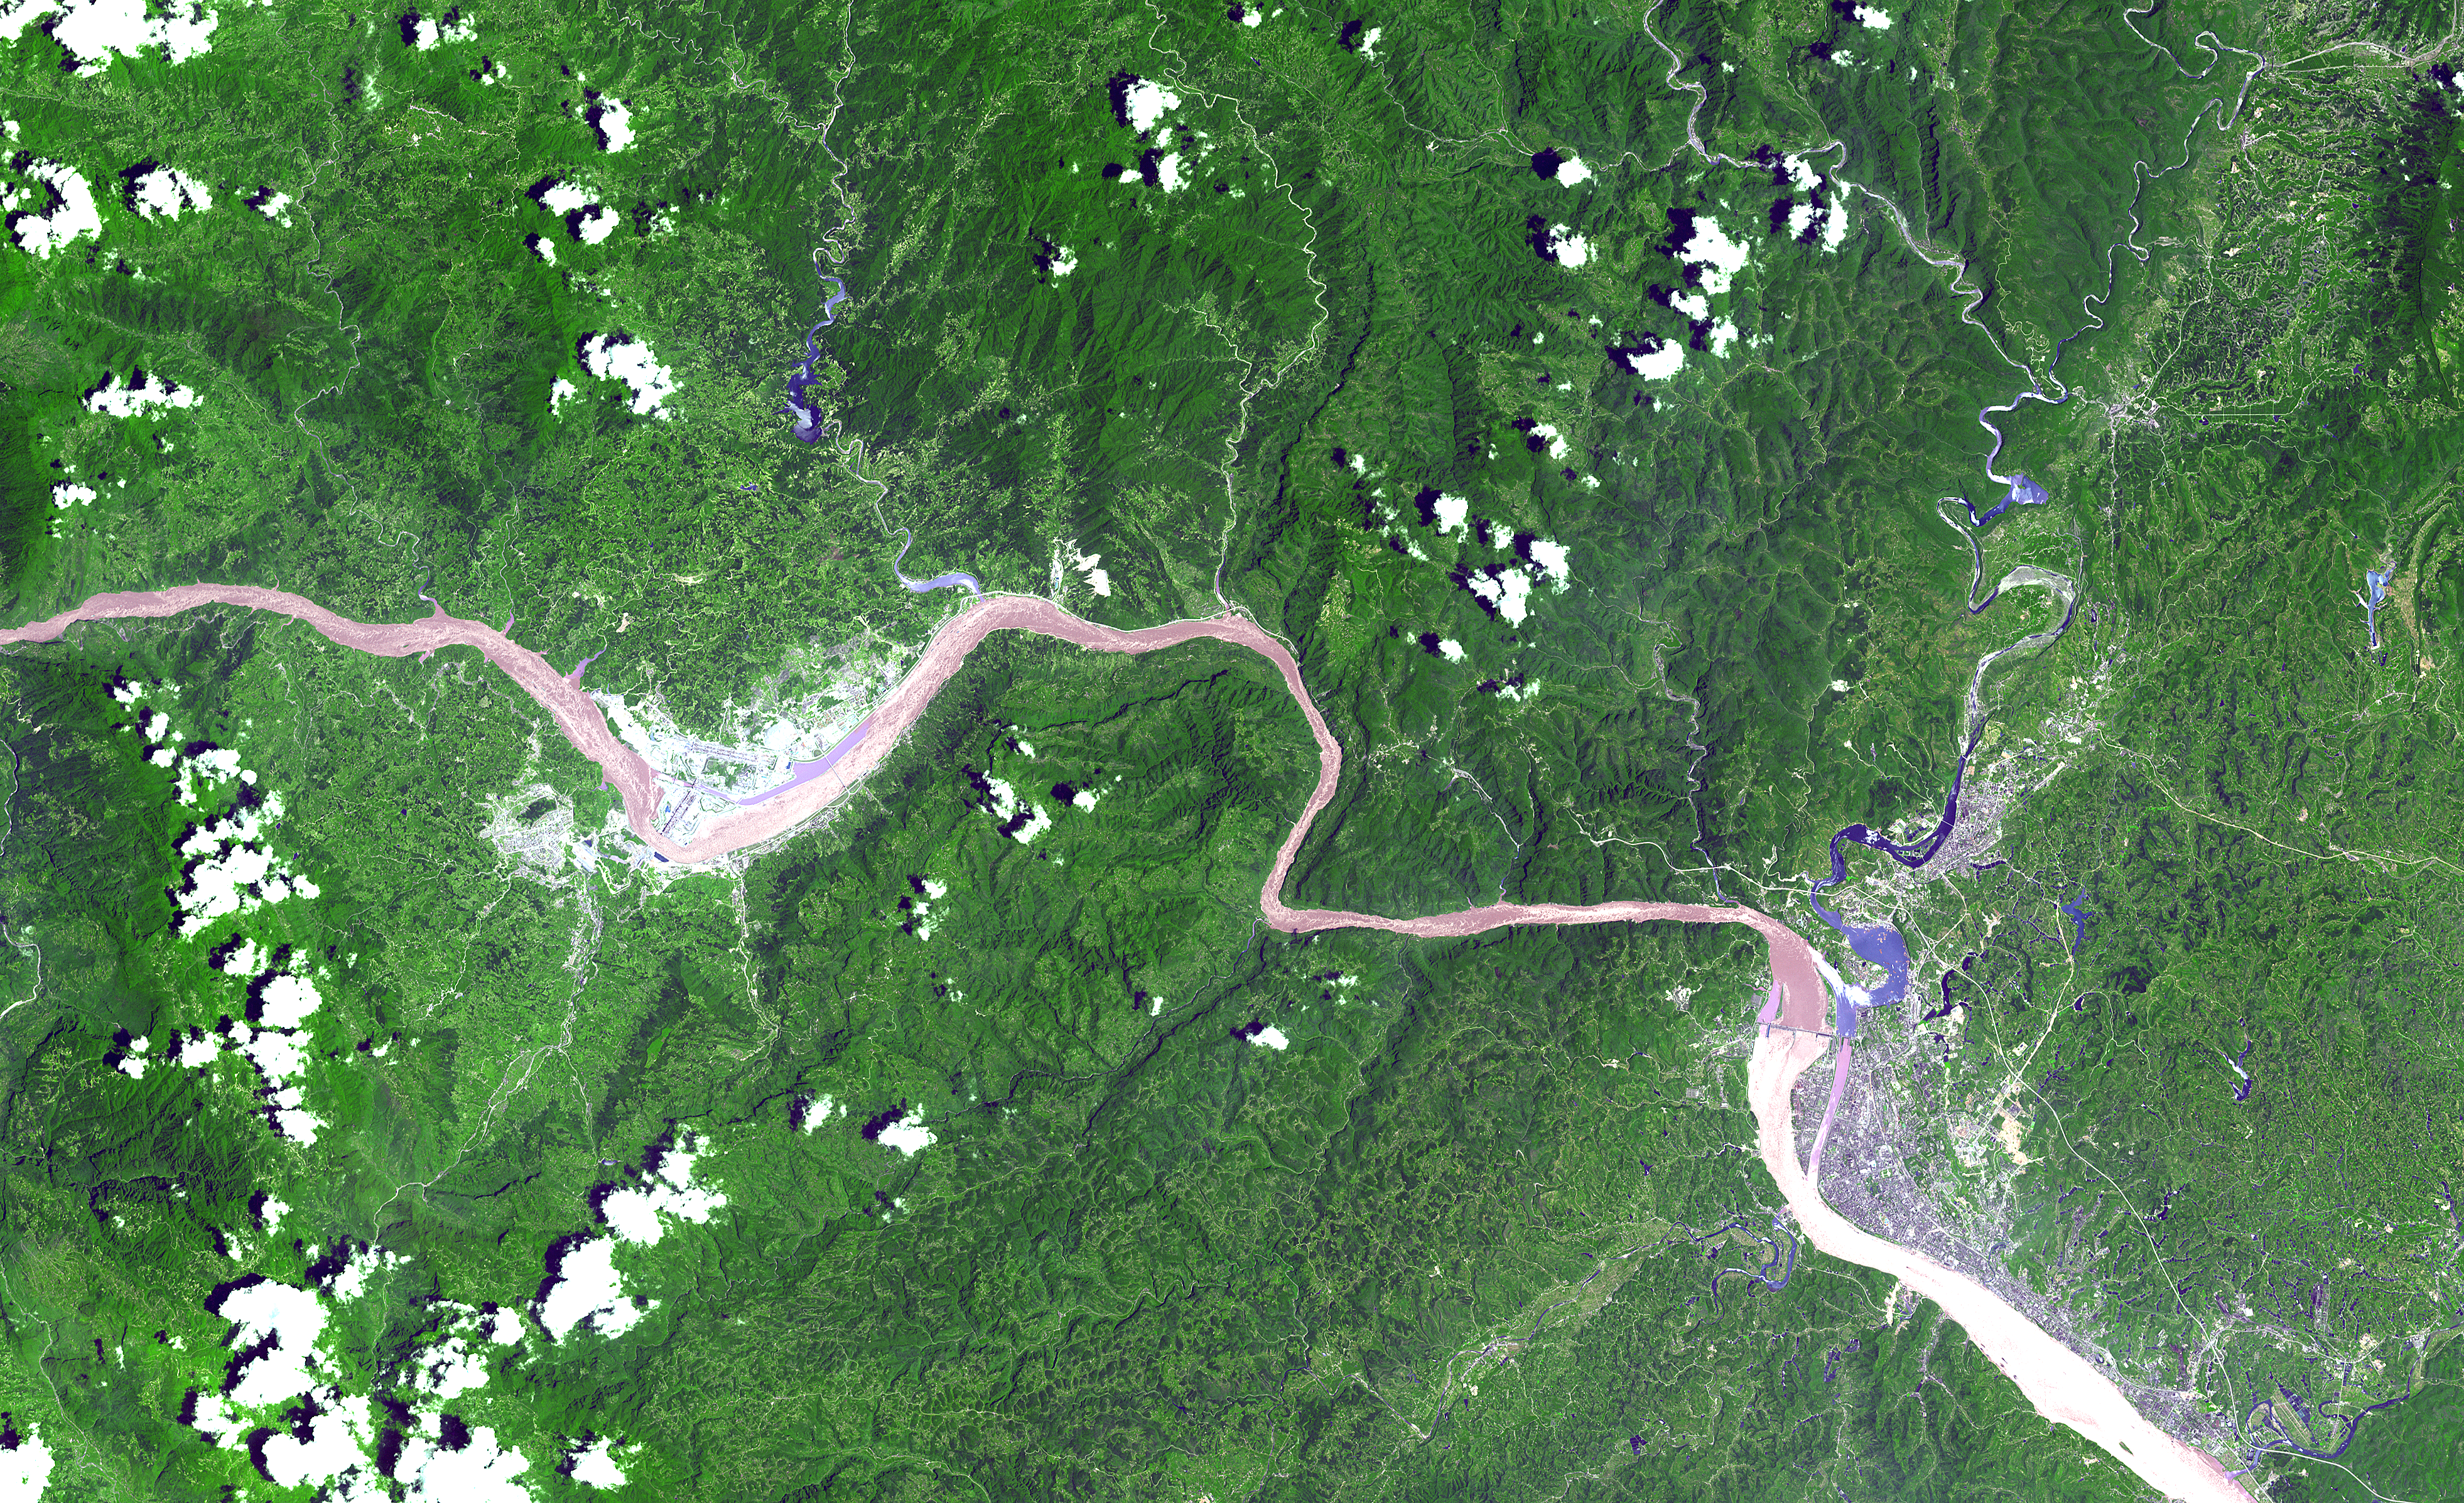

Three Gorges Dam, China

This ASTER image shows a 60 km stretch of the Yangtze River in China, including the Xiling Gorge, the eastern of the three gorges. In the left part of the image is the construction site of the Three Gorges Dam, the world’s largest.

This image was acquired on July 20, 2000 by the Advanced Spaceborne Thermal Emission and Reflection Radiometer (ASTER) on NASA’s Terra satellite. With its 14 spectral bands from the visible to the thermal infrared wavelength region, and its high spatial resolution of 15 to 90 meters (about 50 to 300 feet), ASTER will image Earth for the next 6 years to map and monitor the changing surface of our planet.

ASTER is one of five Earth-observing instruments launched December 18, 1999, on NASA’s Terra satellite. The instrument was built by Japan’s Ministry of Economy, Trade and Industry. A joint U.S./Japan science team is responsible for validation and calibration of the instrument and the data products. Dr. Anne Kahle at NASA’s Jet Propulsion Laboratory, Pasadena, California, is the U.S. Science team leader; Bjorn Eng of JPL is the project manager. The Terra mission is part of NASA’s Earth Science Enterprise, a long-term research and technology program designed to examine Earth’s land, oceans, atmosphere, ice and life as a total integrated system.

The broad spectral coverage and high spectral resolution of ASTER will provide scientists in numerous disciplines with critical information for surface mapping, and monitoring dynamic conditions and temporal change. Example applications are: monitoring glacial advances and retreats; monitoring potentially active volcanoes; identifying crop stress; determining cloud morphology and physical properties; wetlands evaluation; thermal pollution monitoring; coral reef degradation; surface temperature mapping of soils and geology; and measuring surface heat balance.

Size: 60 x 24 km (36 x 15 miles)
Location: 30.6 deg. North lat., 111.2 deg. East long.
Orientation: North at top
Image Data: ASTER bands 1,2, and 3.
Original Data Resolution: 15 m
Date Acquired: July 20, 2000

Credit: NASA/GSFC/METI/ERSDAC/JAROS, and U.S./Japan ASTER Science Team